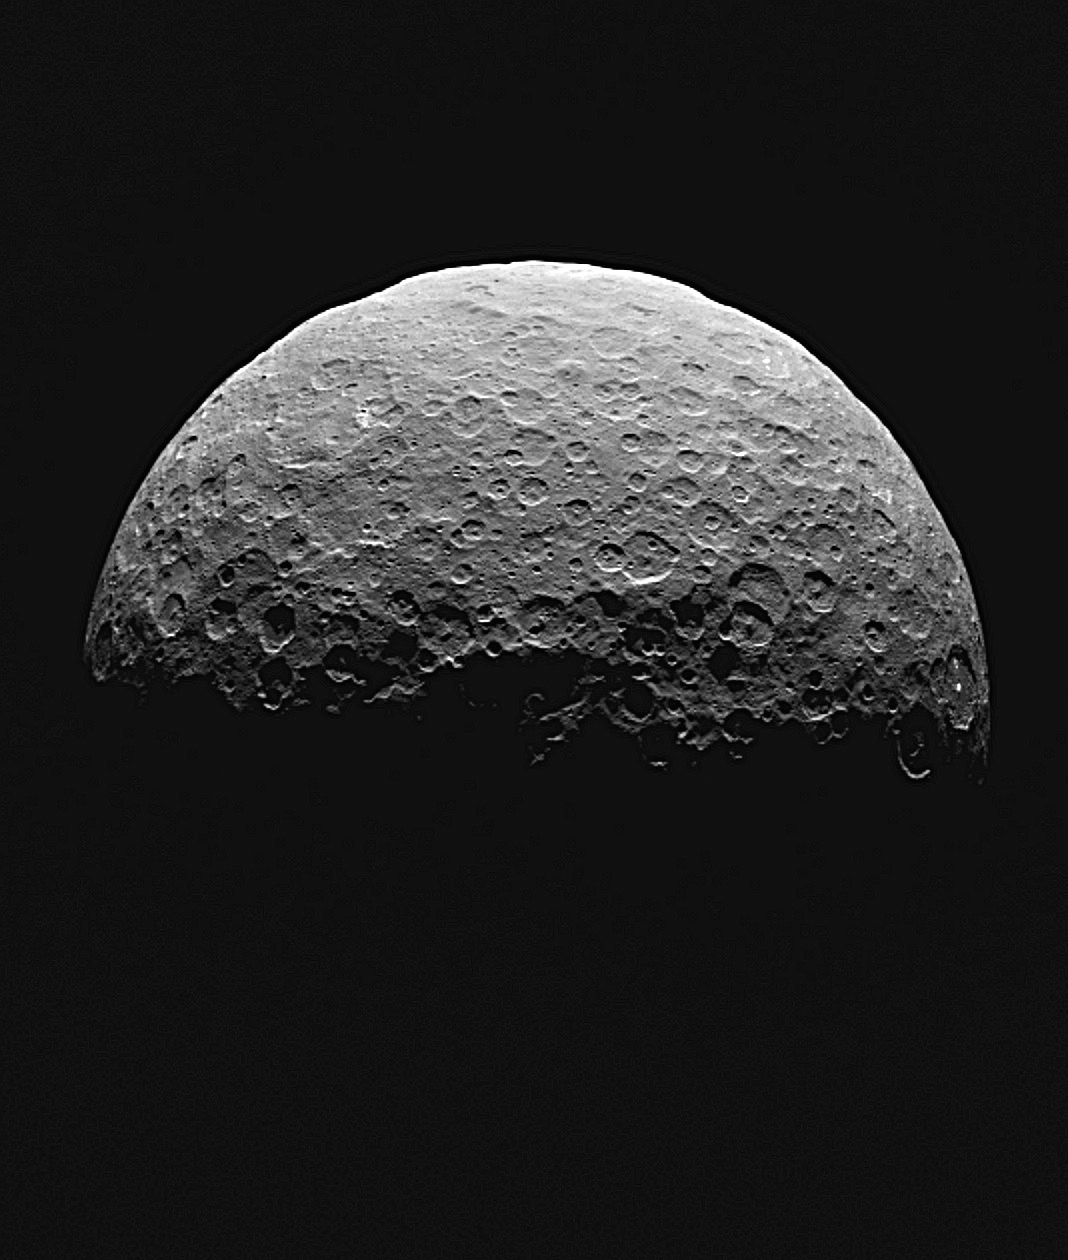

Settling in at Ceres

This animated sequence of images from NASA’s Dawn spacecraft shows northern terrain on the sunlit side of dwarf planet Ceres. Dawn took these images on April 14 and 15 from a vantage point 14,000 miles (22,000 kilometers) above Ceres’ northern hemisphere. The spacecraft was settling into its first circular orbit, called RC3 (for “rotation characterization 3”), which it will begin on April 23.

The bright feature called “spot 5” by the Dawn science team — actually two bright spots close together — rotates into view at right in the last few frames.

Dawn has now finished delivering the images that have helped mission planners maneuver the spacecraft to its first science orbit and prepare for subsequent observations.

Image scale on Ceres is about 1.3 miles (2.1 kilometers) per pixel, compared to 1.9 miles (3.1 kilometers) per pixel in the optical navigation images taken on April 10 (see PIA19317). The sun-Ceres-spacecraft angle, or phase angle is 91 degrees here, compared to 131 degrees in the previous sequence.

A processed still image from this sequence is also available.

Dawn’s mission is managed by JPL for NASA’s Science Mission Directorate in Washington. Dawn is a project of the directorate’s Discovery Program, managed by NASA’s Marshall Space Flight Center in Huntsville, Alabama. UCLA is responsible for overall Dawn mission science. Orbital ATK, Inc., in Dulles, Virginia, designed and built the spacecraft. The German Aerospace Center, the Max Planck Institute for Solar System Research, the Italian Space Agency and the Italian National Astrophysical Institute are international partners on the mission team.

Credit: NASA/JPL-Caltech/UCLA/MPS/DLR/IDA